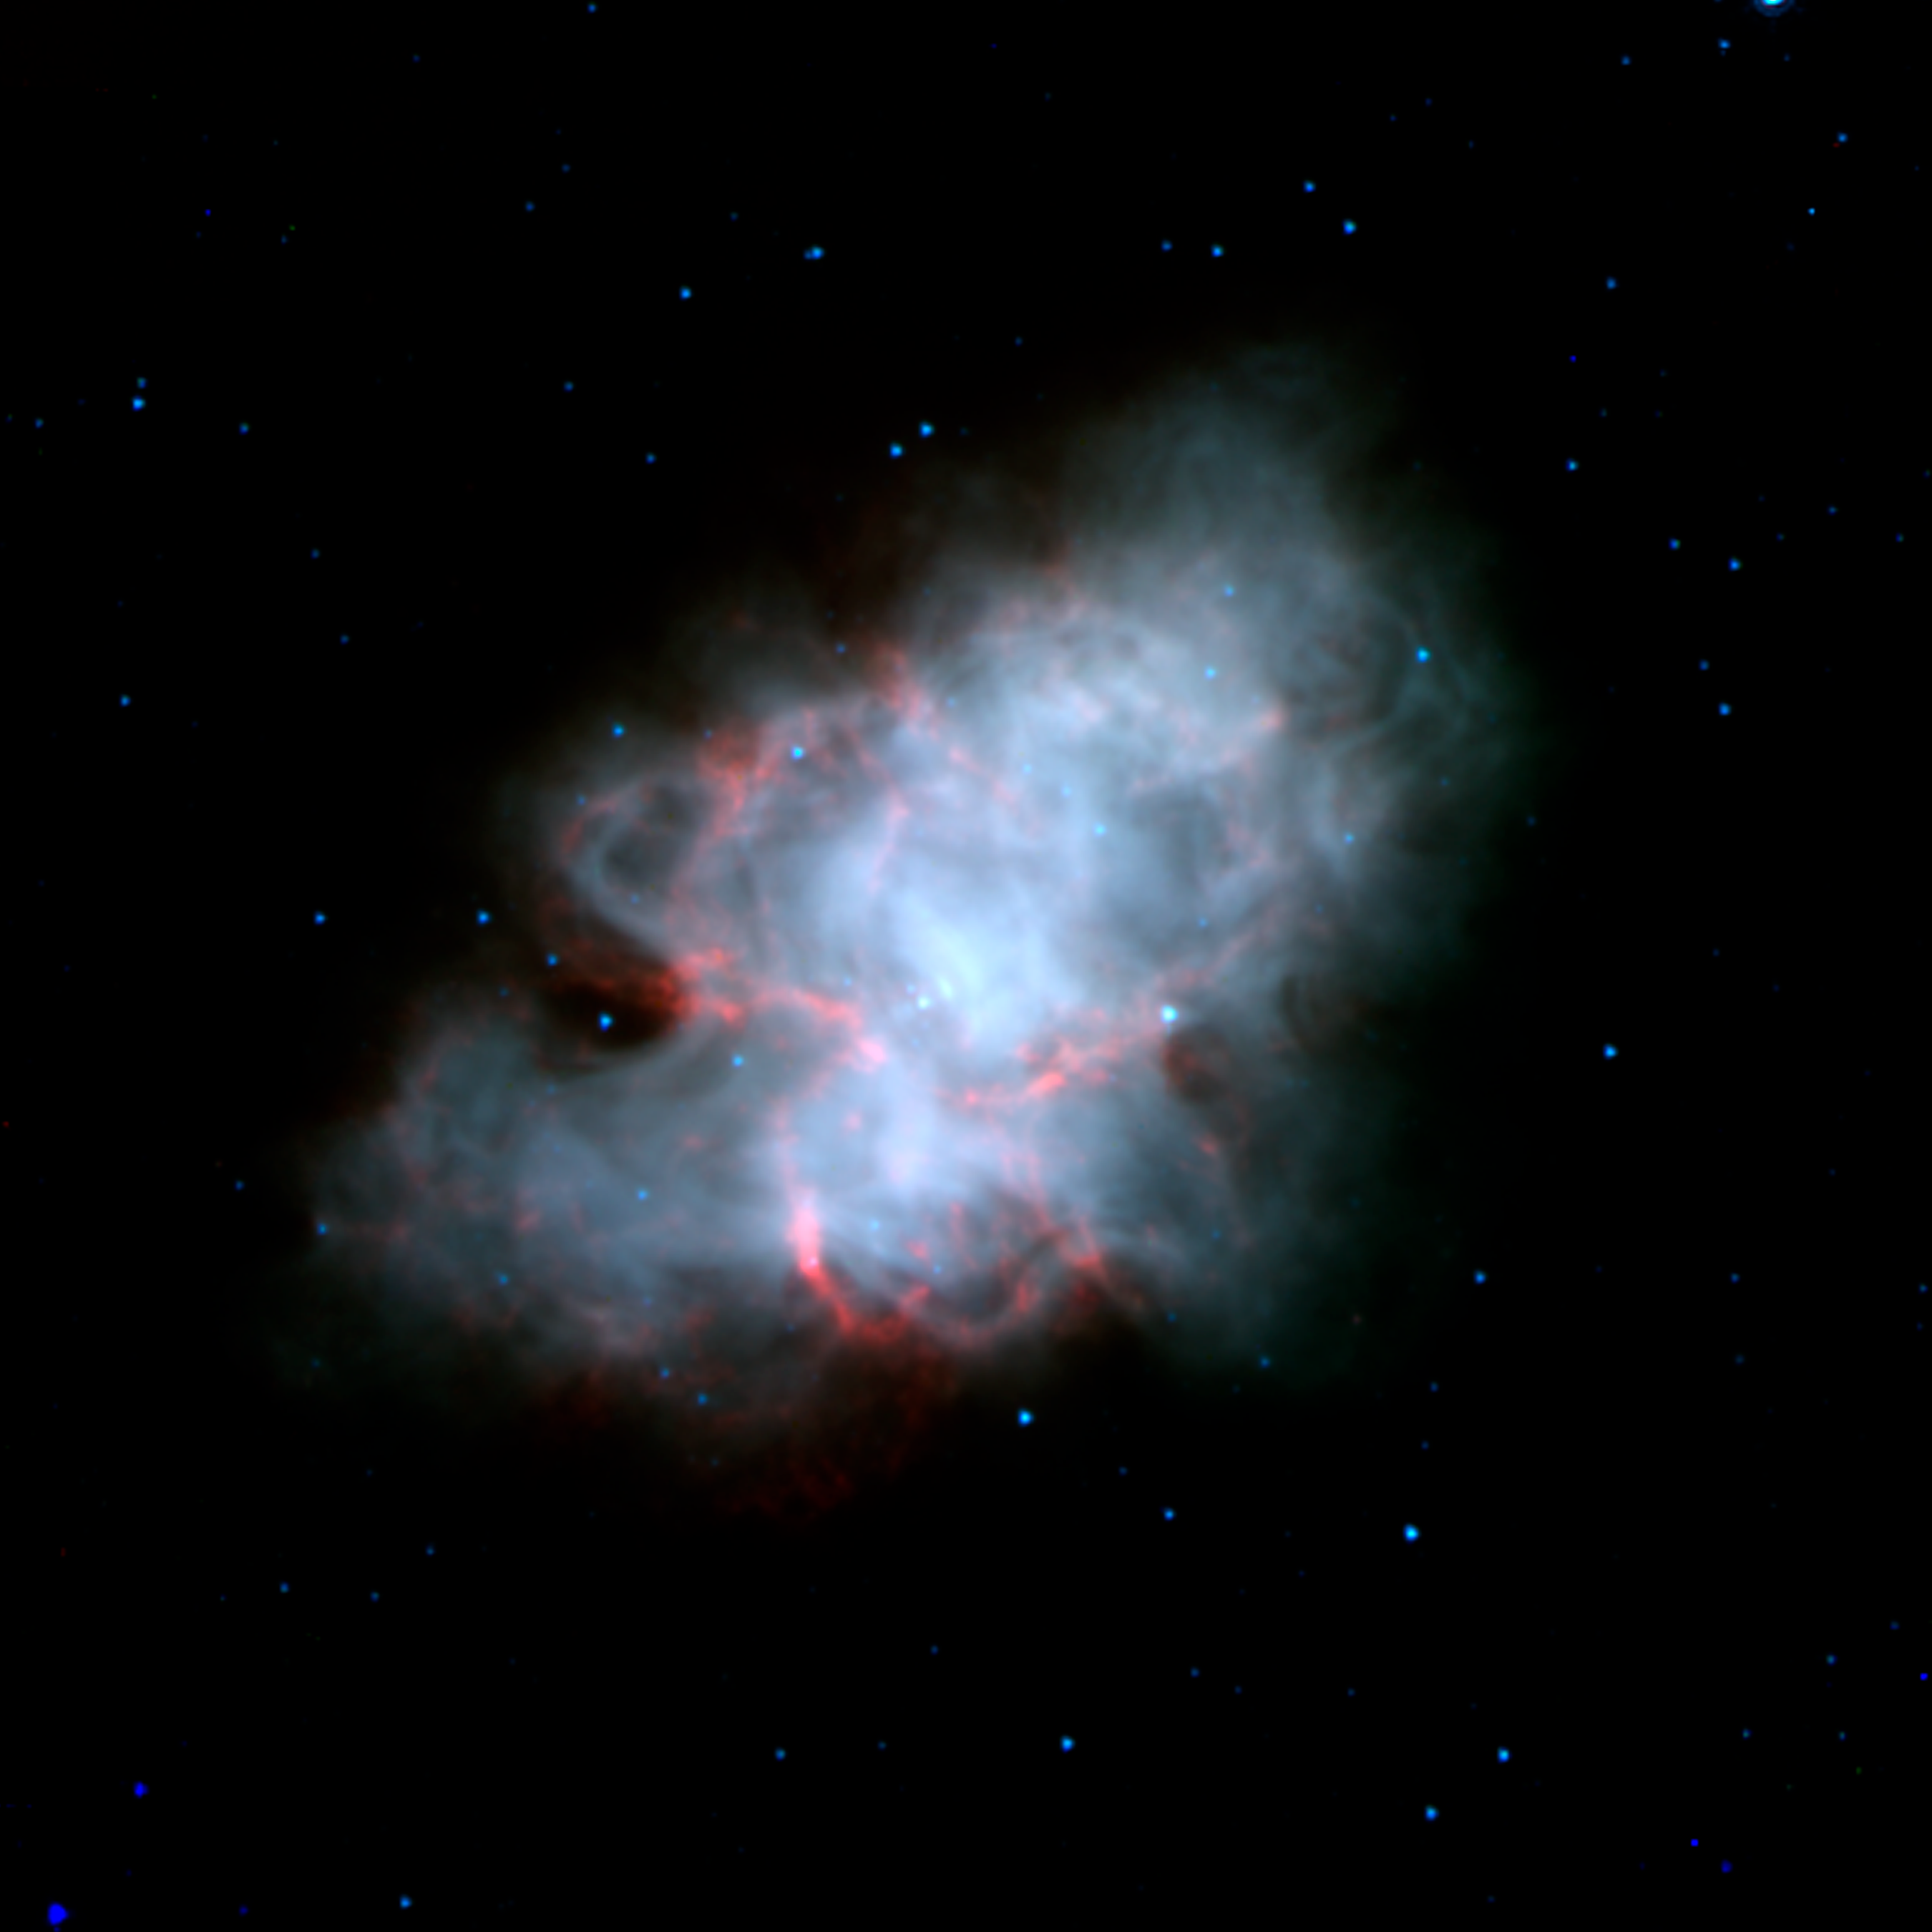

Crab Nebula Supernova Remnant (Spitzer/IRAC Image)

The Crab Nebula is the shattered remnant of a massive star that ended its life in a massive supernova explosion. Nearly a thousand years old, the supernova was noted in the constellation of Taurus by Chinese astronomers in the year 1054 AD.

This view of the supernova remnant obtained by the Spitzer Space Telescope shows the infrared view of this complex object. The blue-white region traces the cloud of energetic electrons trapped within the star's magnetic field, emitting so-called "synchrotron" radiation. The red features follow the well-known filamentary structures that permeate this nebula. Though they are known to contain hot gasses, their exact nature is still a mystery that astronomers are examining.

The energetic cloud of electrons are driven by a rapidly rotating neutron star, or pulsar, at its core. The nebula is about 6,500 light-years away from the Earth, and is 5 light-years across.

This false-color image presents images from Spitzer's Infrared Array Camera (IRAC) at 3.6 (blue), 4.5 (green), and 8.0 (red) microns.

Credit: NASA/JPL-Caltech/R. Gehrz (University of Minnesota)